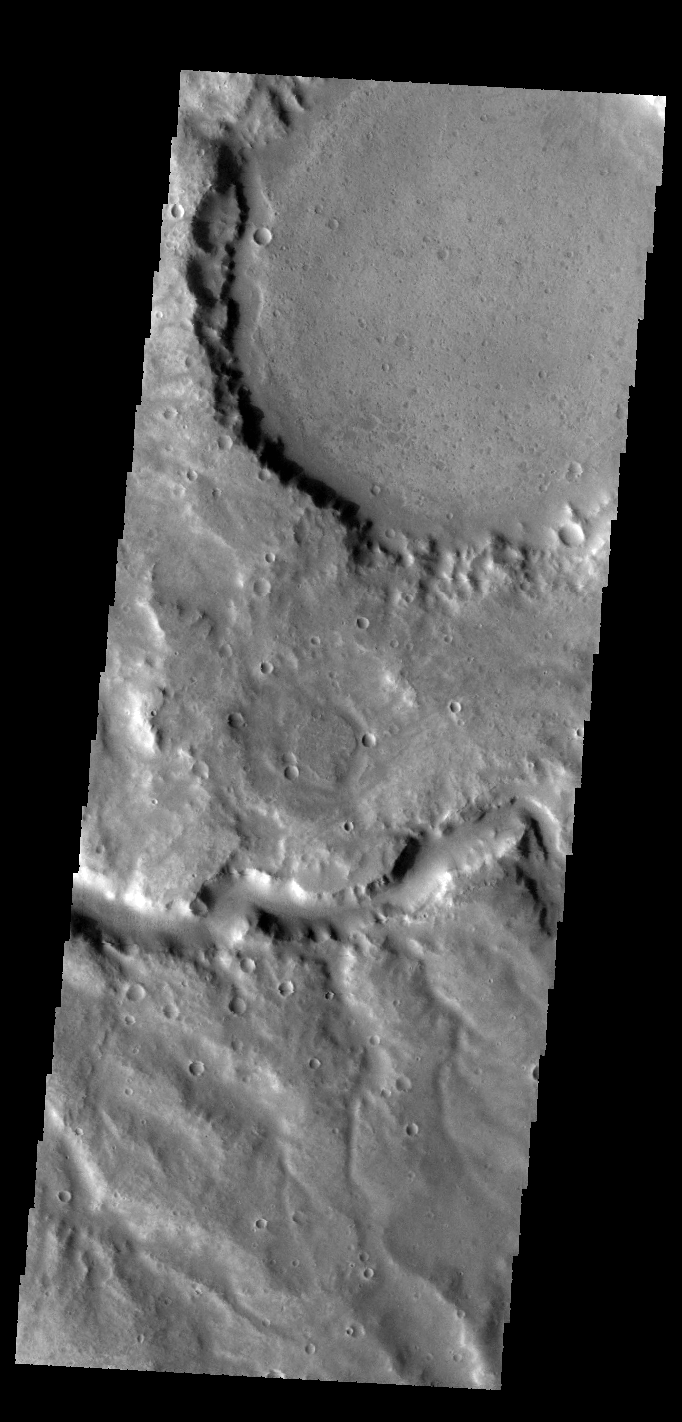

Samara Valles

This VIS image shows a portion of Samara Valles.

Credit: NASA/JPL-Caltech/ASU